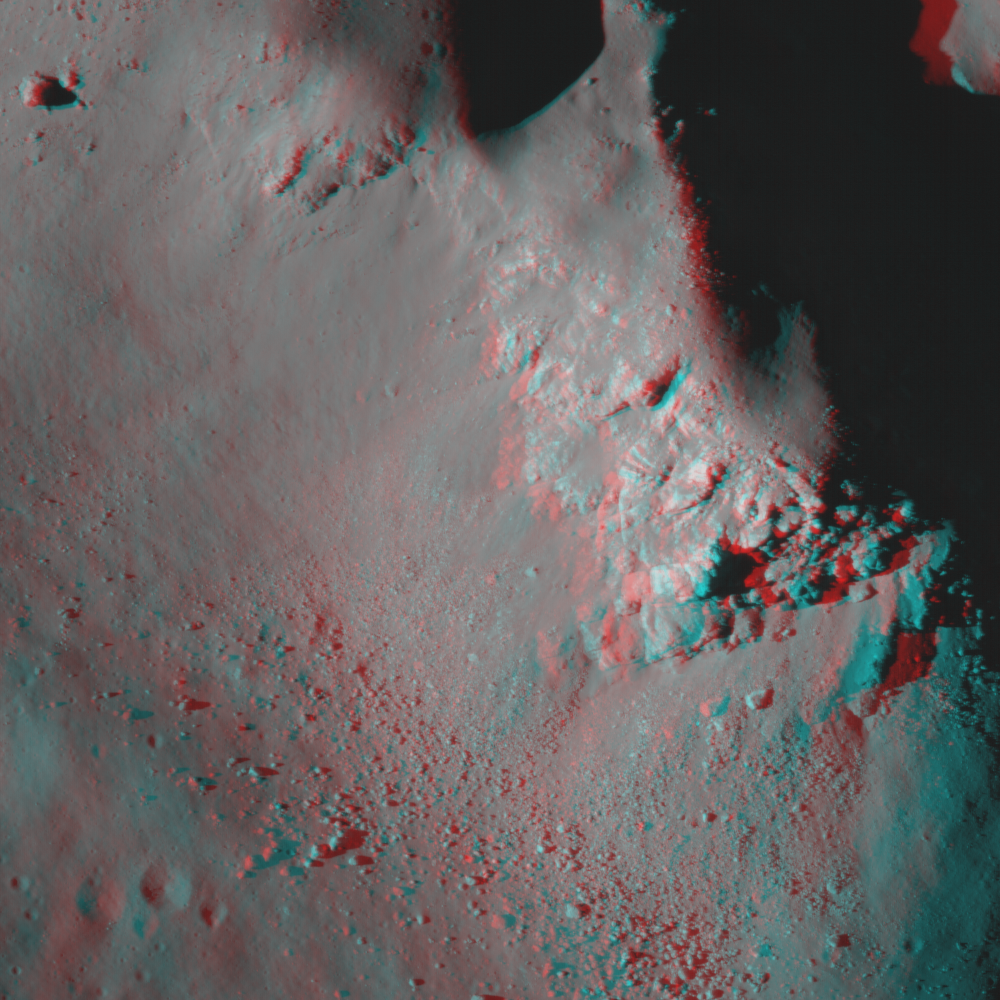

Central Peak of Copernicus Crater (Anaglyph)

This image is an anaglyph of the central peak of Copernicus crater. See PIA13095 for the LROC NAC image M102293451.

Copernicus crater is 93-km (58 miles in diameter, showing light-toned fractured bedrock exposed on the higher slopes on the central structural uplift. The bedrock observed in this NAC frame appears to be somewhat intact, and not a breccia (i.e., a rock consisting of a jumble of randomly oriented rock fragments). It is only slightly brecciated (or fragmented), which is consistent with the manner in which crater central peak rocks are uplifted and exposed. This location gives us a glimpse of bedrock that was protected beneath the surface until exposed by the Copernicus impact event and later landslides. Dark materials appear to fill fractures in this outcrop that may be highly shocked materials (e.g., impact melt or breccias) that were injected into the rock during the formation of Copernicus.

NASA’s Goddard Space Flight Center built and manages the mission for the Exploration Systems Mission Directorate at NASA Headquarters in Washington. The Lunar Reconnaissance Orbiter Camera was designed to acquire data for landing site certification and to conduct polar illumination studies and global mapping. Operated by Arizona State University, LROC consists of a pair of narrow-angle cameras (NAC) and a single wide-angle camera (WAC). The mission is expected to return over 70 terabytes of image data.

Credit: NASA/GSFC/Arizona State University